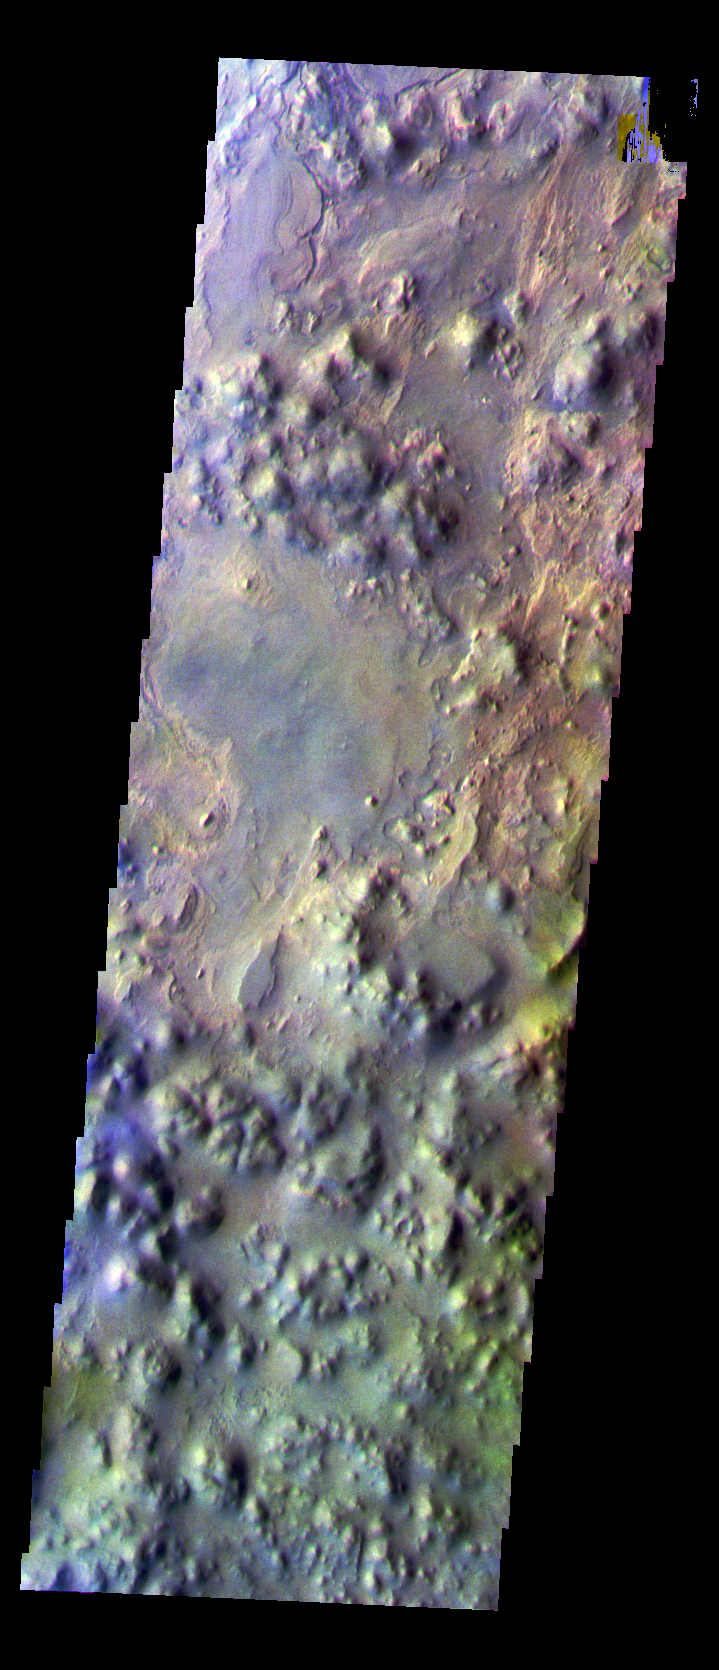

Iani Chaos in False Color

The THEMIS VIS camera is capable of capturing color images of the Martian surface using five different color filters. In this mode of operation, the spatial resolution and coverage of the image must be reduced to accommodate the additional data volume produced from using multiple filters. To make a color image, three of the five filter images (each in grayscale) are selected. Each is contrast enhanced and then converted to a red, green, or blue intensity image. These three images are then combined to produce a full color, single image. Because the THEMIS color filters don’t span the full range of colors seen by the human eye, a color THEMIS image does not represent true color. Also, because each single-filter image is contrast enhanced before inclusion in the three-color image, the apparent color variation of the scene is exaggerated. Nevertheless, the color variation that does appear is representative of some change in color, however subtle, in the actual scene. Note that the long edges of THEMIS color images typically contain color artifacts that do not represent surface variation.

This false color image of a portion of the Iani Chaos region was collected during the Southern Fall season.

Image information: VIS instrument. Latitude -2.6 Longitude 342.4 East (17.6 West). 36 meter/pixel resolution.

Note: this THEMIS visual image has not been radiometrically nor geometrically calibrated for this preliminary release. An empirical correction has been performed to remove instrumental effects. A linear shift has been applied in the cross-track and down-track direction to approximate spacecraft and planetary motion. Fully calibrated and geometrically projected images will be released through the Planetary Data System in accordance with Project policies at a later time.

NASA’s Jet Propulsion Laboratory manages the 2001 Mars Odyssey mission for NASA’s Office of Space Science, Washington, D.C. The Thermal Emission Imaging System (THEMIS) was developed by Arizona State University, Tempe, in collaboration with Raytheon Santa Barbara Remote Sensing. The THEMIS investigation is led by Dr. Philip Christensen at Arizona State University. Lockheed Martin Astronautics, Denver, is the prime contractor for the Odyssey project, and developed and built the orbiter. Mission operations are conducted jointly from Lockheed Martin and from JPL, a division of the California Institute of Technology in Pasadena.

Credit: NASA/JPL/Arizona State University